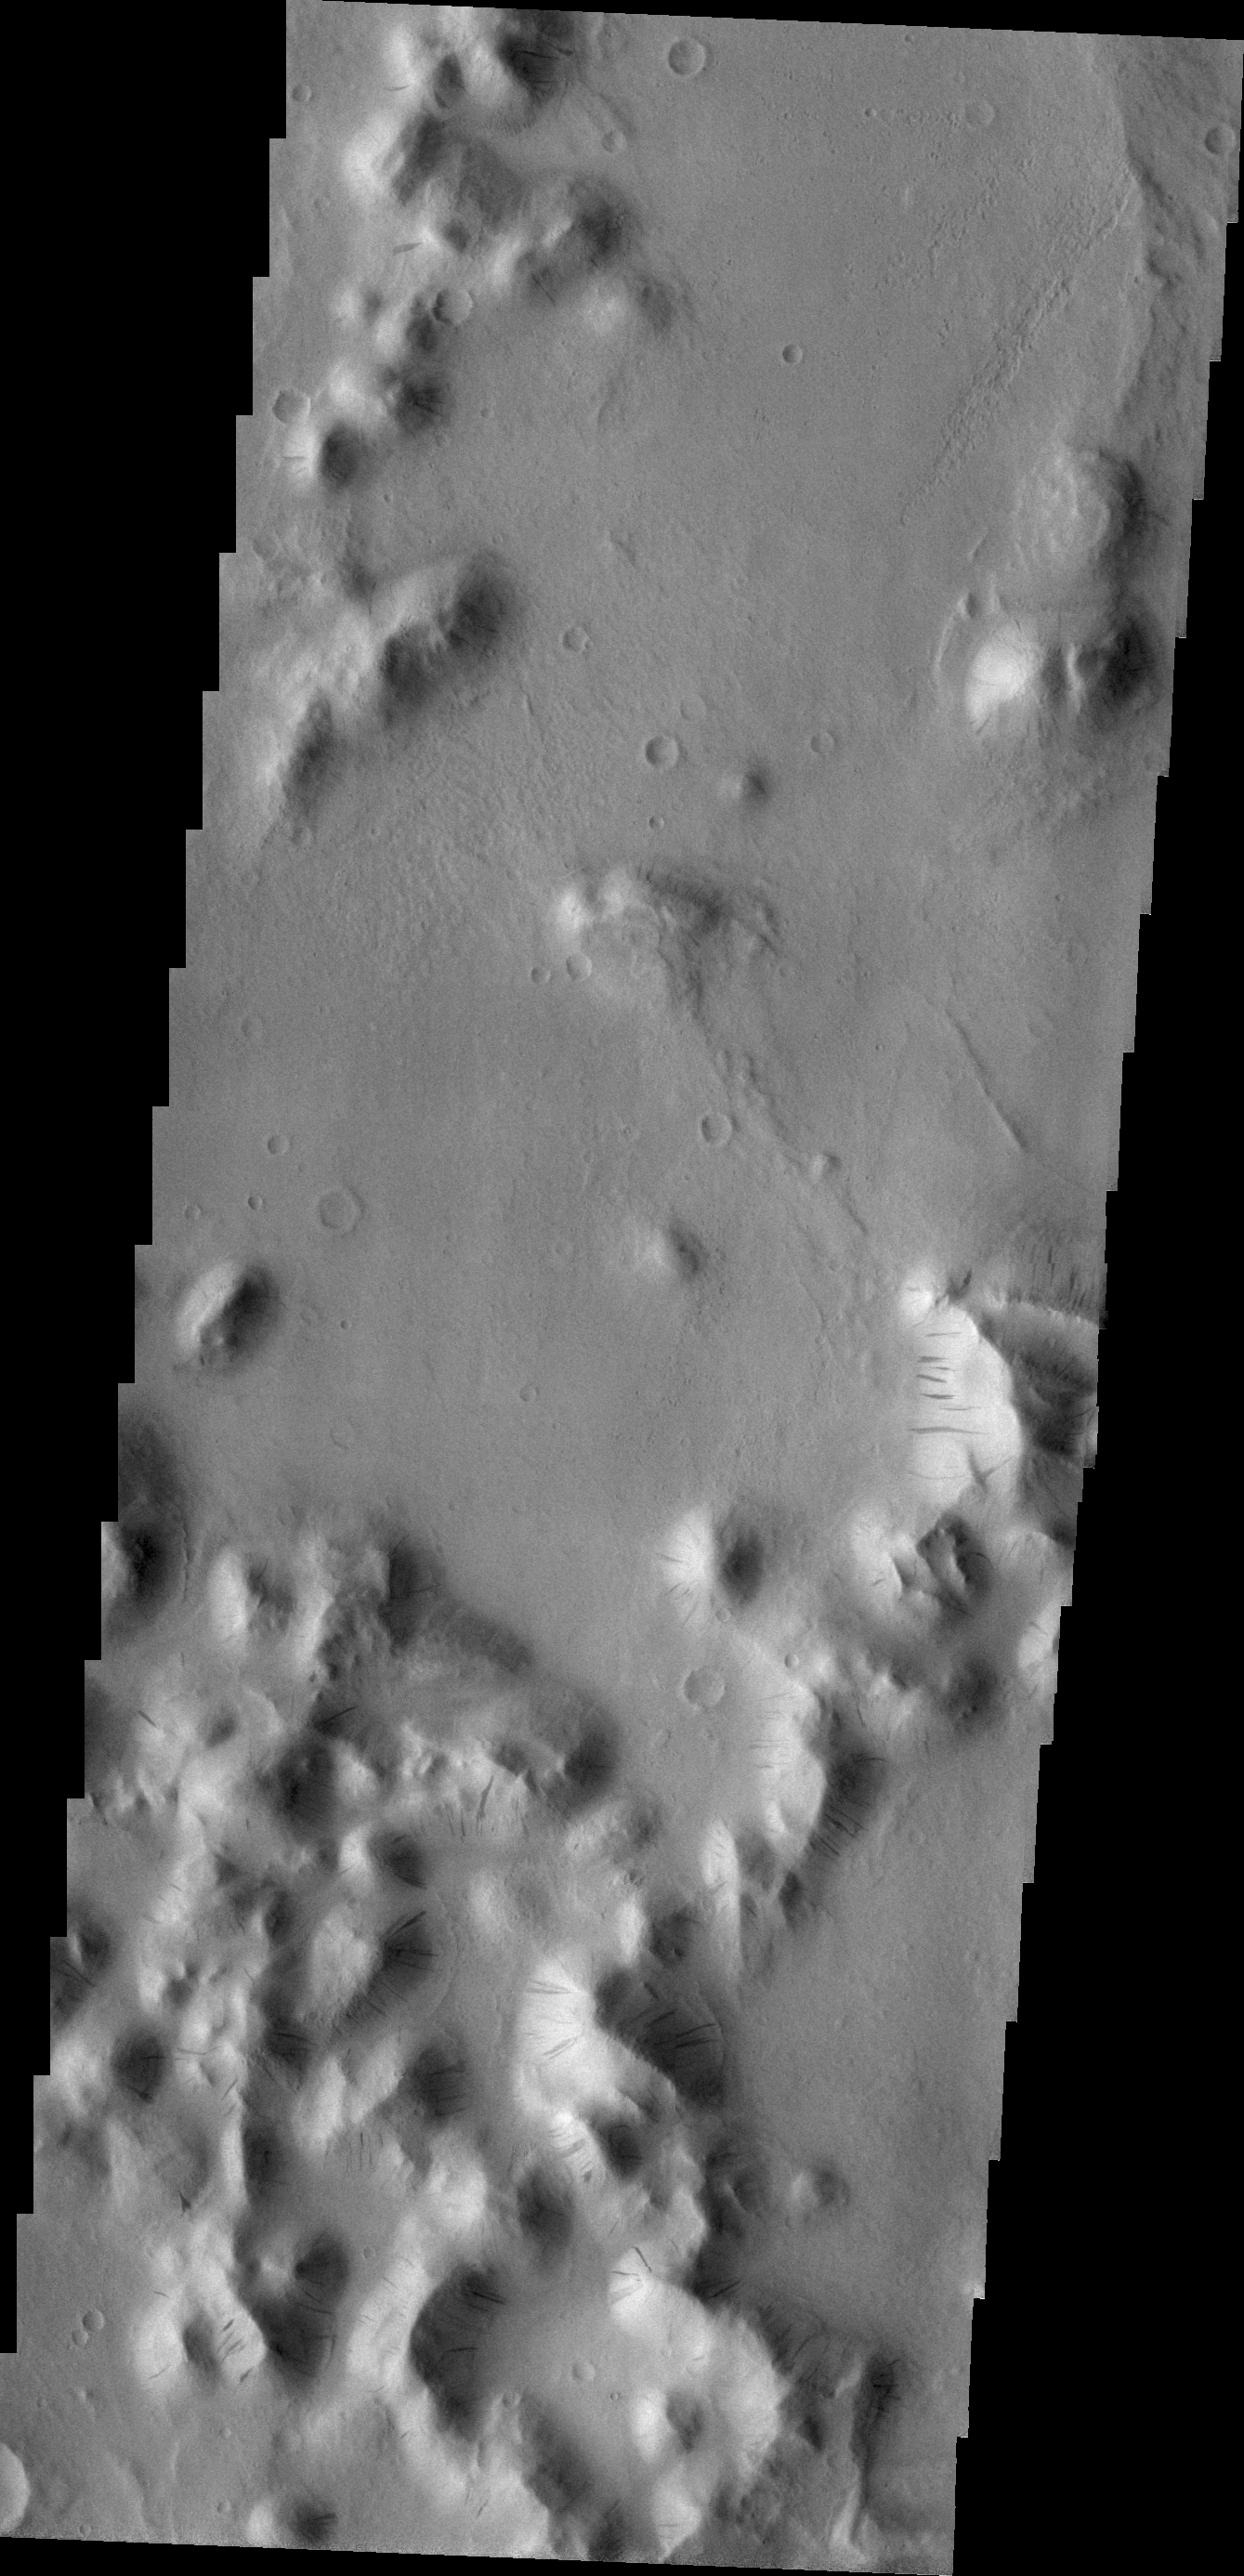

Dark Slope Streaks

Dark slope streaks are visible in this image of Amazonis Planitia.

Credit: NASA/JPL/ASU